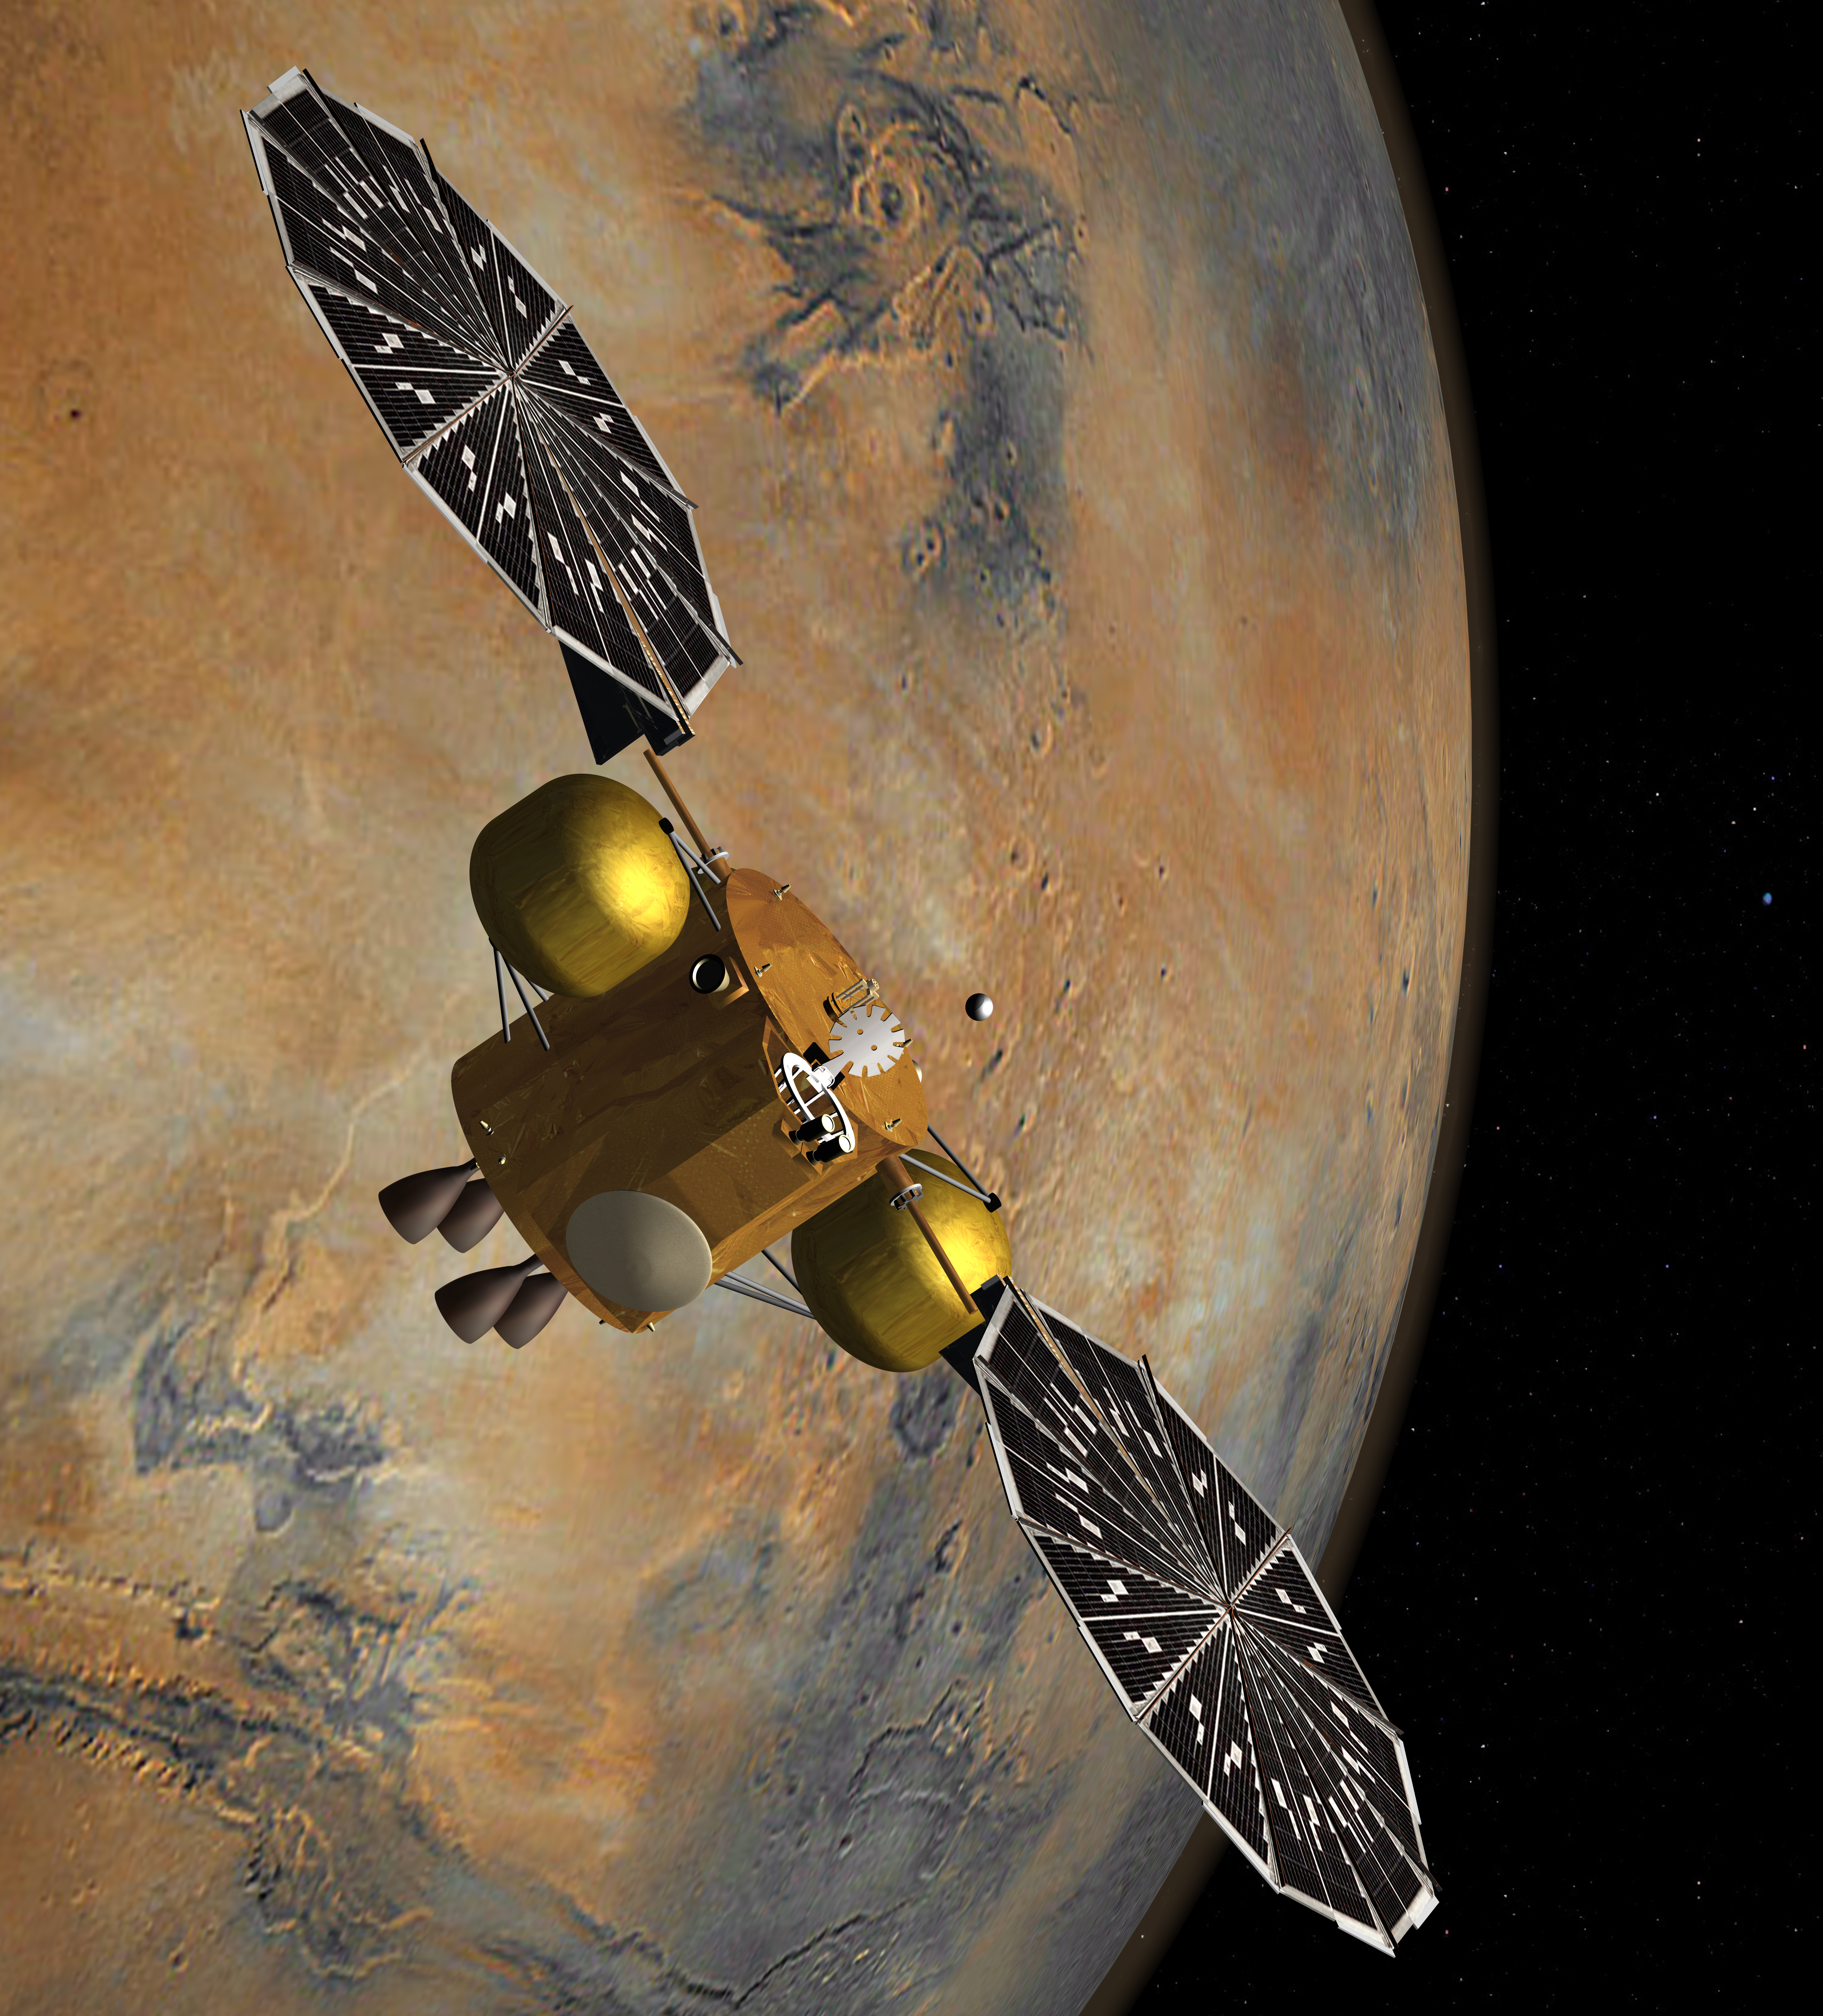

Rendezvous in Martian Orbit (Artist’s Concept)

This artist’s concept of a proposed Mars sample return mission portrays the capture of a collection of Martian samples by a spacecraft orbiting Mars. The samples would have been collected on Mars by a rover and lifted to orbit by an ascent vehicle. After this rendezvous, the orbiter would fire its main thruster to escape Mars orbit and begin a return trip to deliver the sample container to Earth.

NASA and the European Space Agency are collaborating on proposals for a mission to gather samples of Martian rocks and bring them to Earth after 2020. This illustration depicts preliminary concepts, not finished design.

Credit: NASA/JPL-Caltech